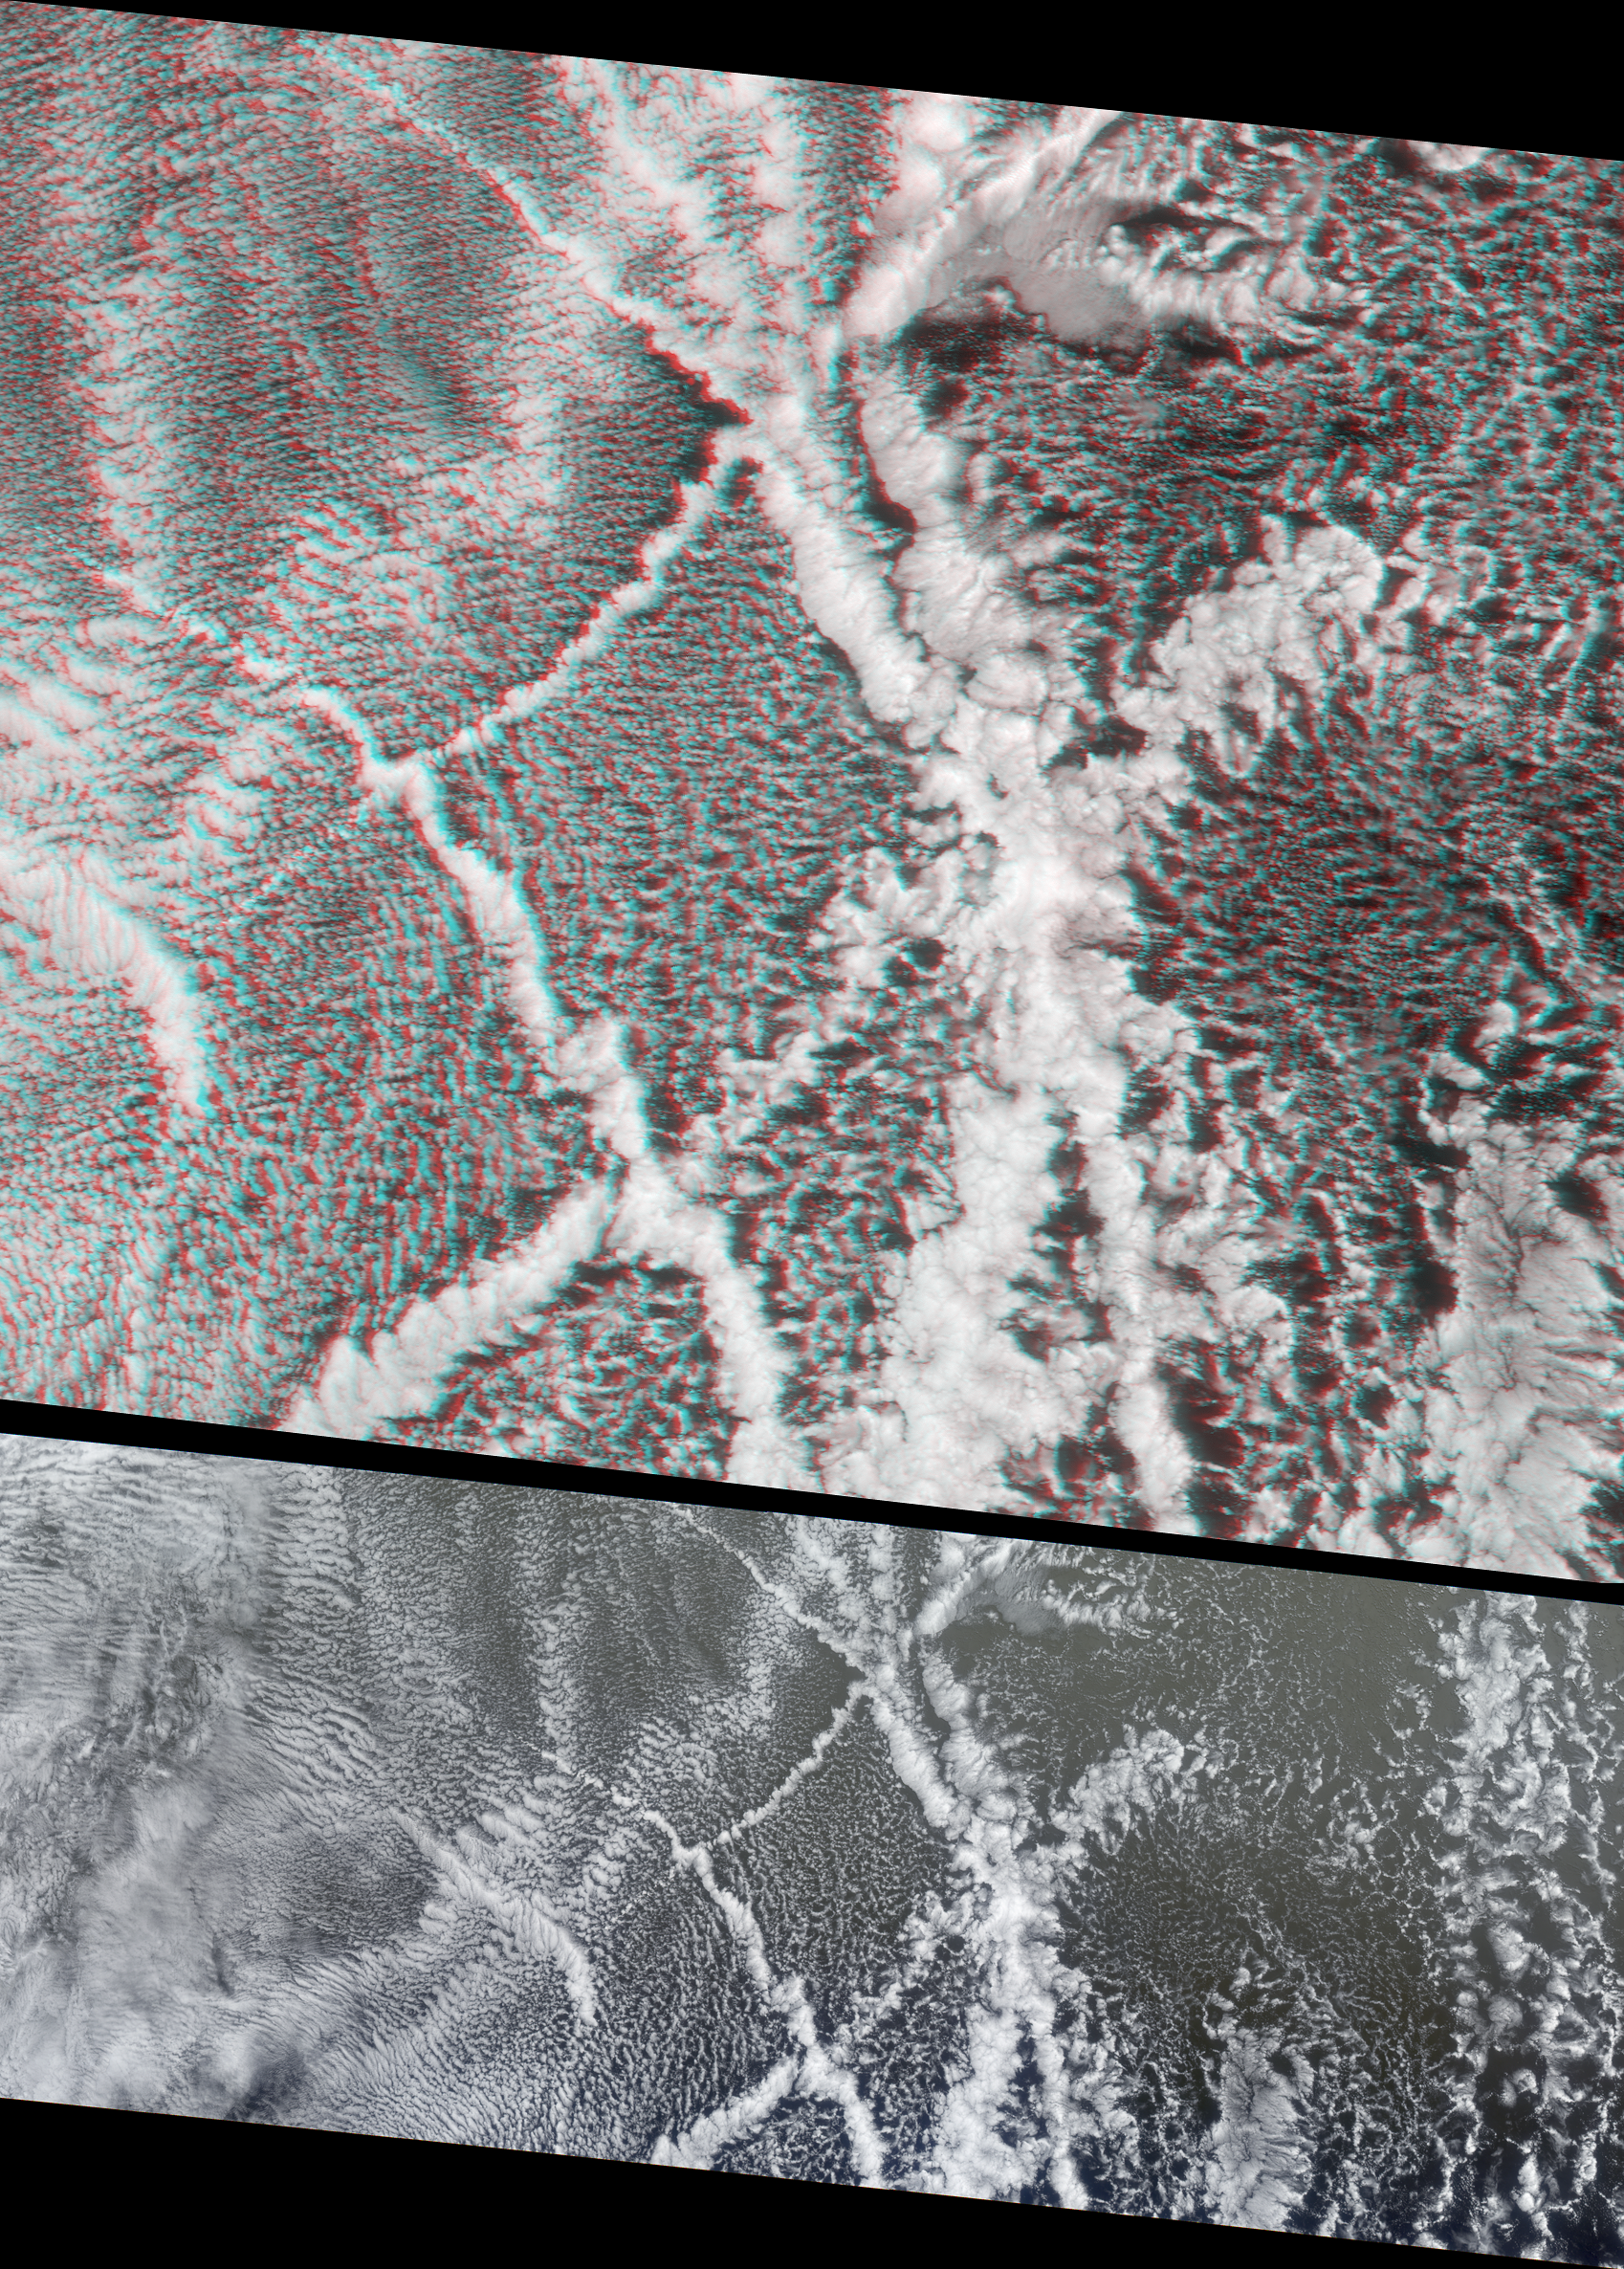

Ship Tracks in a Stratiform Cloud Layer

An example of interactions between aerosols and clouds in the marine atmosphere is apparent in this cloud signature, visible as bands of puffy cloud embedded in a layer of stratocumulus. These striking linear patterns are known as “ship tracks,” and are produced when fine particles (also called aerosols) from the ships’ exhaust float into a moist layer of atmosphere. The particles become cloud condensation nuclei (CCN), which may either produce new cloud particles where none existed before, or may attract water from existing cloud particles, creating a brighter cloud composed of smaller droplets.

These images are centered over the Pacific Ocean, about 1600 kilometers west of San Francisco, and were captured by the Multi-angle Imaging SpectroRadiometer on July 18, 2001 during Terra orbit 8424. The top panel features a stereo anaglyph view and represents an area of about 400 kilometers x 465 kilometers. The panel below it is a natural-color nadir (vertical) view of a somewhat longer section about 935 kilometers in extent. The stereo anaglyph enables a three-dimensional visualization of the vertical structure of the condensation trails. It was created using a combination of red band data from MISR’s 70-degree forward and 70-degree backward-viewing cameras. The images have been oriented with north at the left and west at the bottom to facilitate stereo viewing. In order to observe the 3-D effect of the stereo anaglyph, red/blue glasses should be used with the red filter placed over your left eye. Information on ordering glasses can be found here.

Ship tracks are important examples of aerosol-cloud interactions. They are studied to help understand how human-made particles can affect the environment. Like contrails produced by aircraft, their impact on regional and global climate is not yet known, but satellite observations of these phenomena are providing new information.

MISR was built and is managed by NASA’s Jet Propulsion Laboratory, Pasadena, CA, for NASA’s Office of Earth Science, Washington, DC. The Terra satellite is managed by NASA’s Goddard Space Flight Center, Greenbelt, MD. JPL is a division of the California Institute of Technology.

Credit: NASA/GSFC/LaRC/JPL, MISR Team